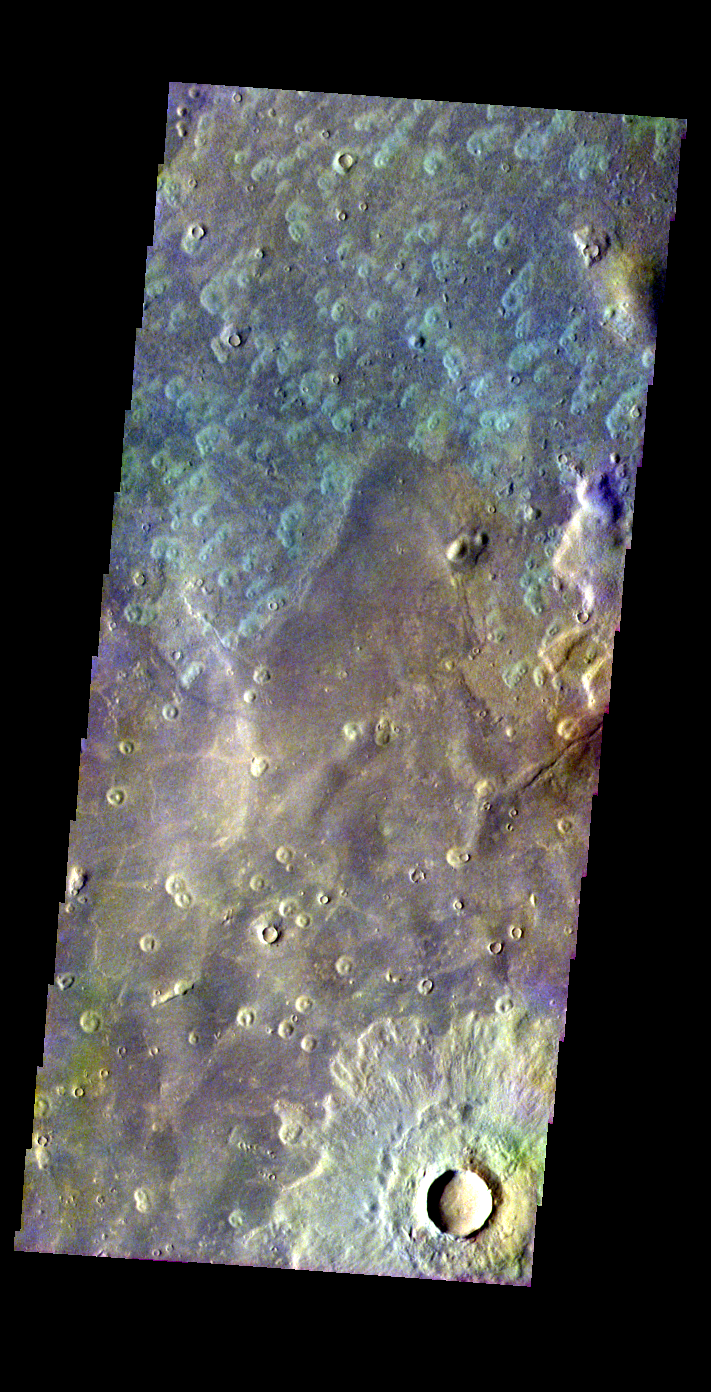

Acidalia Planitia Crater

Released 26 May 2004

This image of a crater in Acidalia Planitia was acquired March 8, 2003, during northern summer.

The THEMIS VIS camera is capable of capturing color images of the martian surface using its five different color filters. In this mode of operation, the spatial resolution and coverage of the image must be reduced to accommodate the additional data volume produced from the use of multiple filters. To make a color image, three of the five filter images (each in grayscale) are selected. Each is contrast enhanced and then converted to a red, green, or blue intensity image. These three images are then combined to produce a full color, single image. Because the THEMIS color filters don’t span the full range of colors seen by the human eye, a color THEMIS image does not represent true color. Also, because each single-filter image is contrast enhanced before inclusion in the three-color image, the apparent color variation of the scene is exaggerated. Nevertheless, the color variation that does appear is representative of some change in color, however subtle, in the actual scene. Note that the long edges of THEMIS color images typically contain color artifacts that do not represent surface variation.

Image information: VIS instrument. Latitude 45.9, Longitude 6.1 East (353.9 West). 38 meter/pixel resolution.

Note: this THEMIS visual image has not been radiometrically nor geometrically calibrated for this preliminary release. An empirical correction has been performed to remove instrumental effects. A linear shift has been applied in the cross-track and down-track direction to approximate spacecraft and planetary motion. Fully calibrated and geometrically projected images will be released through the Planetary Data System in accordance with Project policies at a later time.

NASA’s Jet Propulsion Laboratory manages the 2001 Mars Odyssey mission for NASA’s Office of Space Science, Washington, D.C. The Thermal Emission Imaging System (THEMIS) was developed by Arizona State University, Tempe, in collaboration with Raytheon Santa Barbara Remote Sensing. The THEMIS investigation is led by Dr. Philip Christensen at Arizona State University. Lockheed Martin Astronautics, Denver, is the prime contractor for the Odyssey project, and developed and built the orbiter. Mission operations are conducted jointly from Lockheed Martin and from JPL, a division of the California Institute of Technology in Pasadena.

Credit: NASA/JPL/Arizona State University